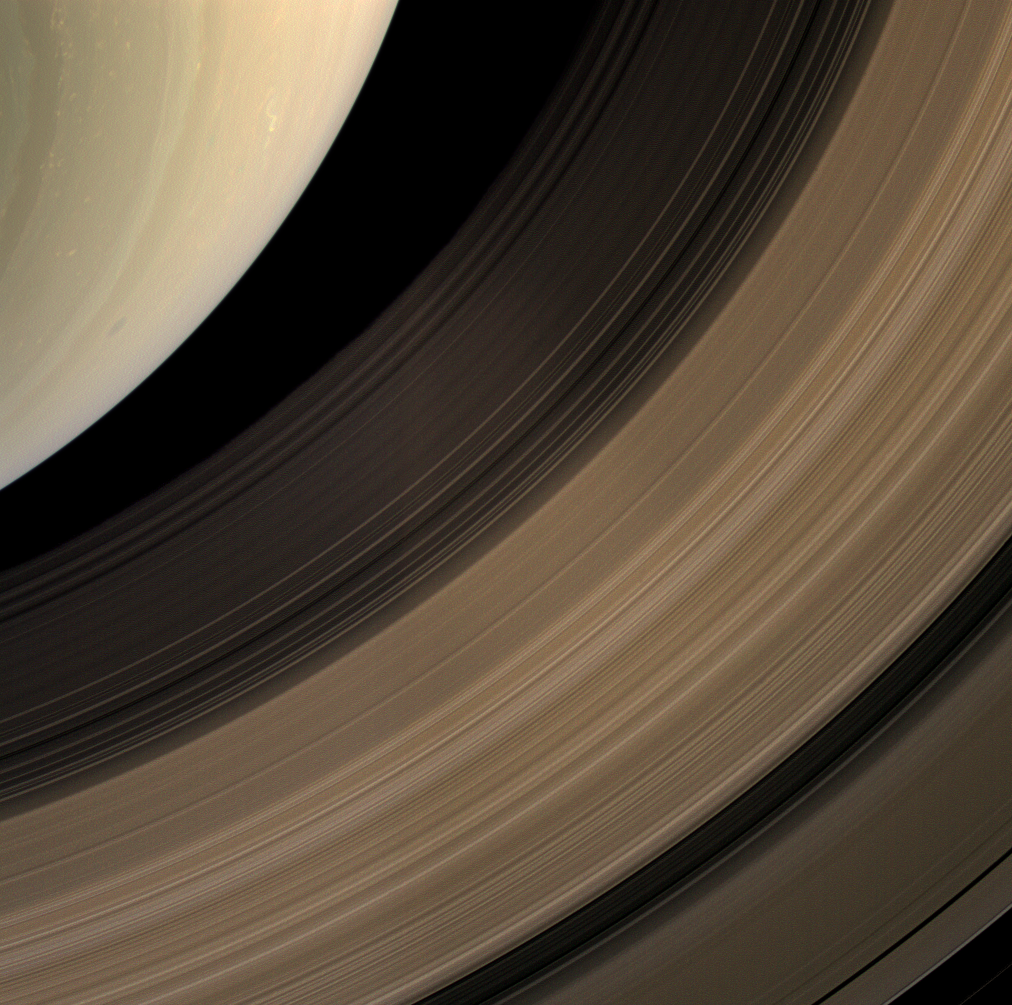

Southern Color

The Cassini spacecraft samples a bit of Saturn’s southern hemisphere along with a spread of the planet’s main rings.

Working outward from the planet, the C, B, and A rings are visible in this natural color image. The rings have been brightened relative to the planet to enhance their visibility.

This view looks toward the sunlit side of the rings from about 59 degrees below the ringplane. Images taken using red, green and blue spectral filters were combined to create this natural color view. The images were acquired with the Cassini spacecraft wide-angle camera on April 23, 2009 at a distance of approximately 1 million kilometers (621,000 miles) from Saturn. Image scale is 58 kilometers (36 miles) per pixel.

The Cassini-Huygens mission is a cooperative project of NASA, the European Space Agency and the Italian Space Agency. The Jet Propulsion Laboratory, a division of the California Institute of Technology in Pasadena, manages the mission for NASA’s Science Mission Directorate, Washington, D.C. The Cassini orbiter and its two onboard cameras were designed, developed and assembled at JPL. The imaging operations center is based at the Space Science Institute in Boulder, Colo.

Credit: NASA/JPL/Space Science Institute